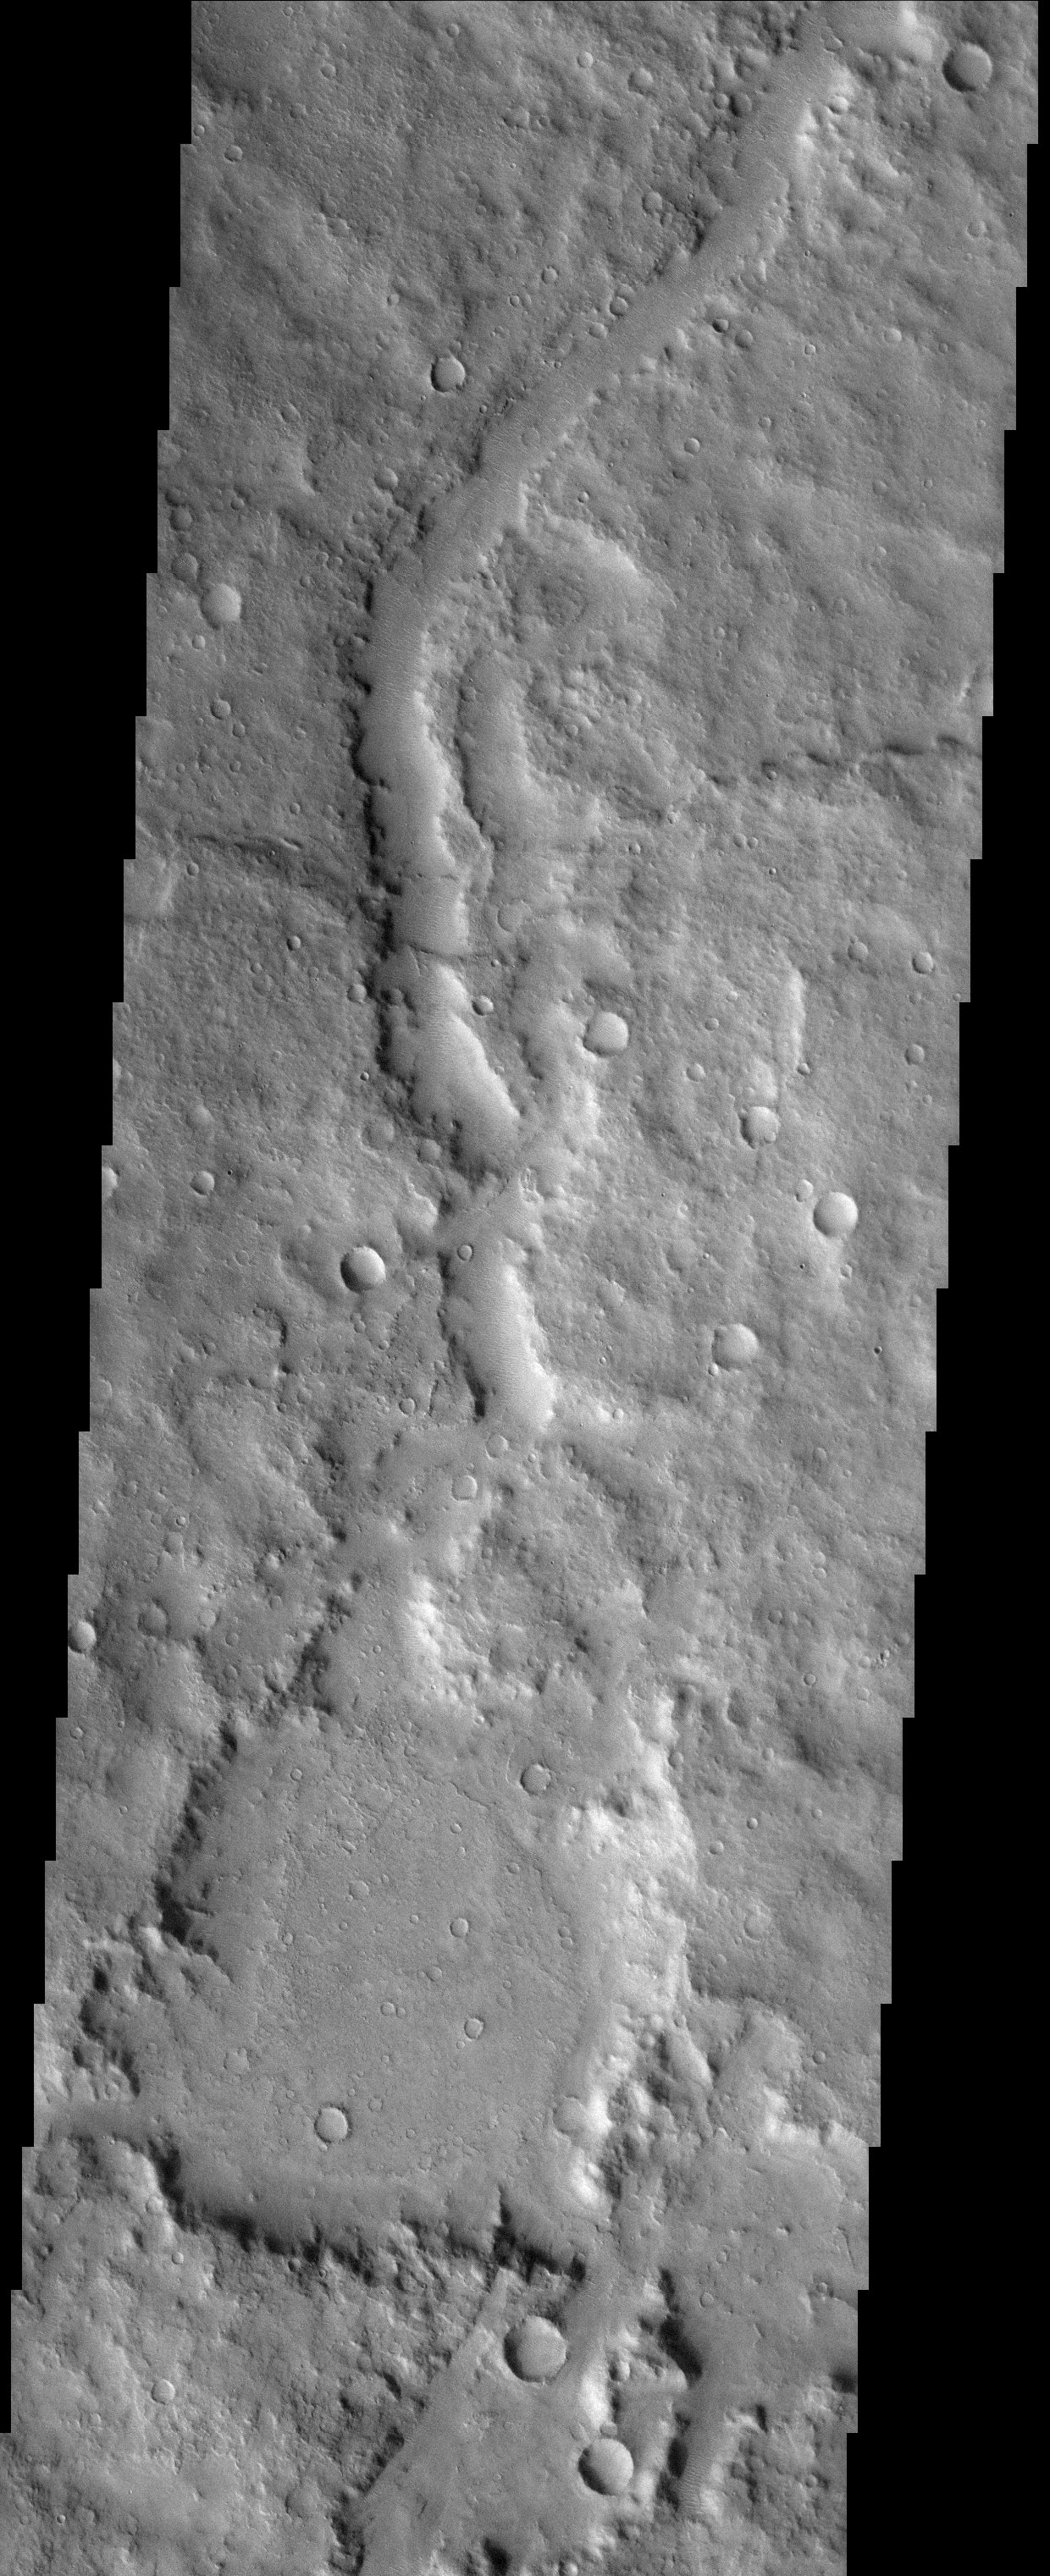

Battered Terrain of Amenthes

Released 3 November 2003

This region of the cratered highlands looks very ancient. A degraded channel snakes its way across the scene and enters what may be an older crater. The channel then continues onward.

Image information: VIS instrument. Latitude 1.8, Longitude 116.9 East (243.1 West). 19 meter/pixel resolution.

Note: this THEMIS visual image has not been radiometrically nor geometrically calibrated for this preliminary release. An empirical correction has been performed to remove instrumental effects. A linear shift has been applied in the cross-track and down-track direction to approximate spacecraft and planetary motion. Fully calibrated and geometrically projected images will be released through the Planetary Data System in accordance with Project policies at a later time.

NASA’s Jet Propulsion Laboratory manages the 2001 Mars Odyssey mission for NASA’s Office of Space Science, Washington, D.C. The Thermal Emission Imaging System (THEMIS) was developed by Arizona State University, Tempe, in collaboration with Raytheon Santa Barbara Remote Sensing. The THEMIS investigation is led by Dr. Philip Christensen at Arizona State University. Lockheed Martin Astronautics, Denver, is the prime contractor for the Odyssey project, and developed and built the orbiter. Mission operations are conducted jointly from Lockheed Martin and from JPL, a division of the California Institute of Technology in Pasadena.

Credit: NASA/JPL/Arizona State University